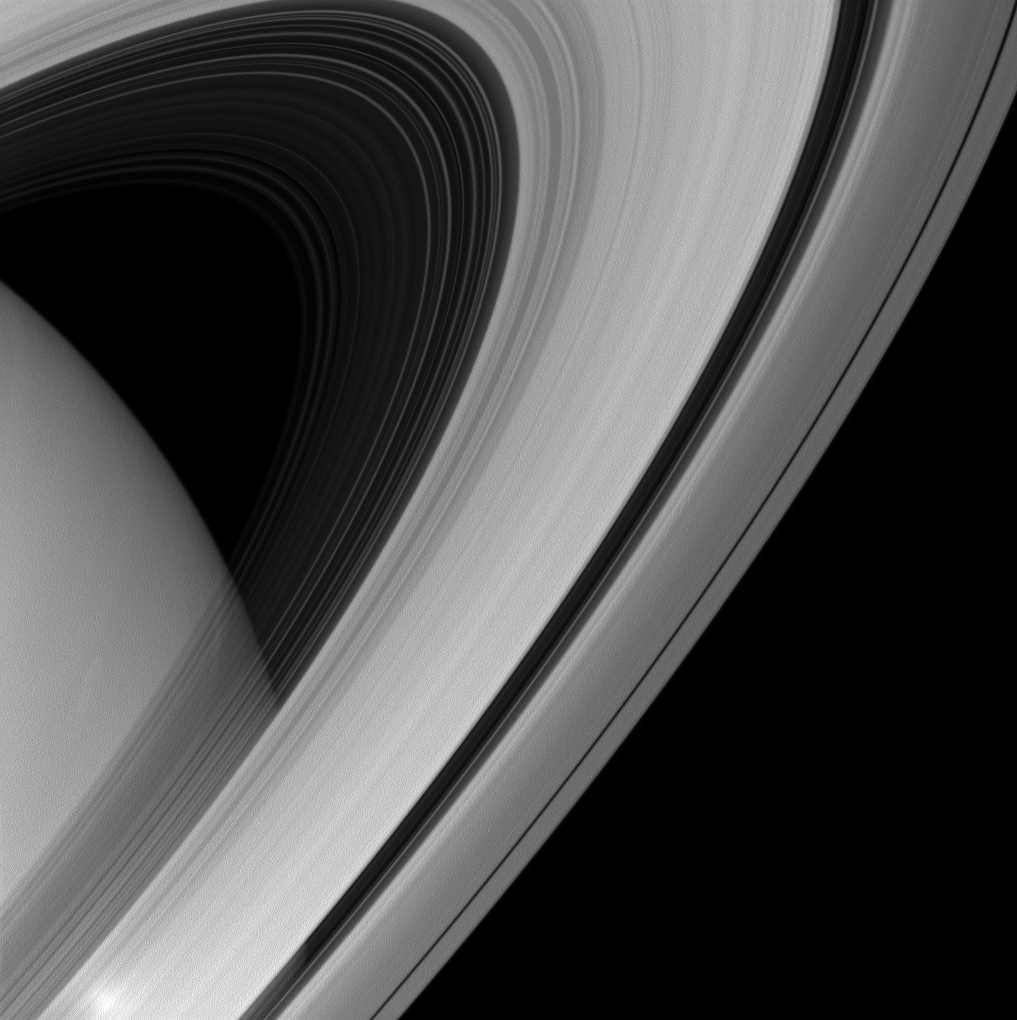

Arc Across the Heavens

Saturn’s rings appear to form a majestic arc over the planet in this image from the Cassini spacecraft.

This view looks toward the sunlit side of the rings from about 17 degrees above the ringplane. The image was taken with the Cassini spacecraft wide-angle camera on June 15, 2013 using a spectral filter sensitive to wavelengths of near-infrared light centered at 705 nanometers.

The view was acquired at a distance of approximately 657,000 miles (1.1 million kilometers) from Saturn and at a Sun-Saturn-spacecraft, or phase, angle of 2 degrees. Image scale is 37 miles (60 kilometers) per pixel.

The Cassini-Huygens mission is a cooperative project of NASA, the European Space Agency and the Italian Space Agency. The Jet Propulsion Laboratory, a division of the California Institute of Technology in Pasadena, manages the mission for NASA’s Science Mission Directorate, Washington, D.C. The Cassini orbiter and its two onboard cameras were designed, developed and assembled at JPL. The imaging operations center is based at the Space Science Institute in Boulder, Colo.

Credit: NASA/JPL-Caltech/Space Science Institute